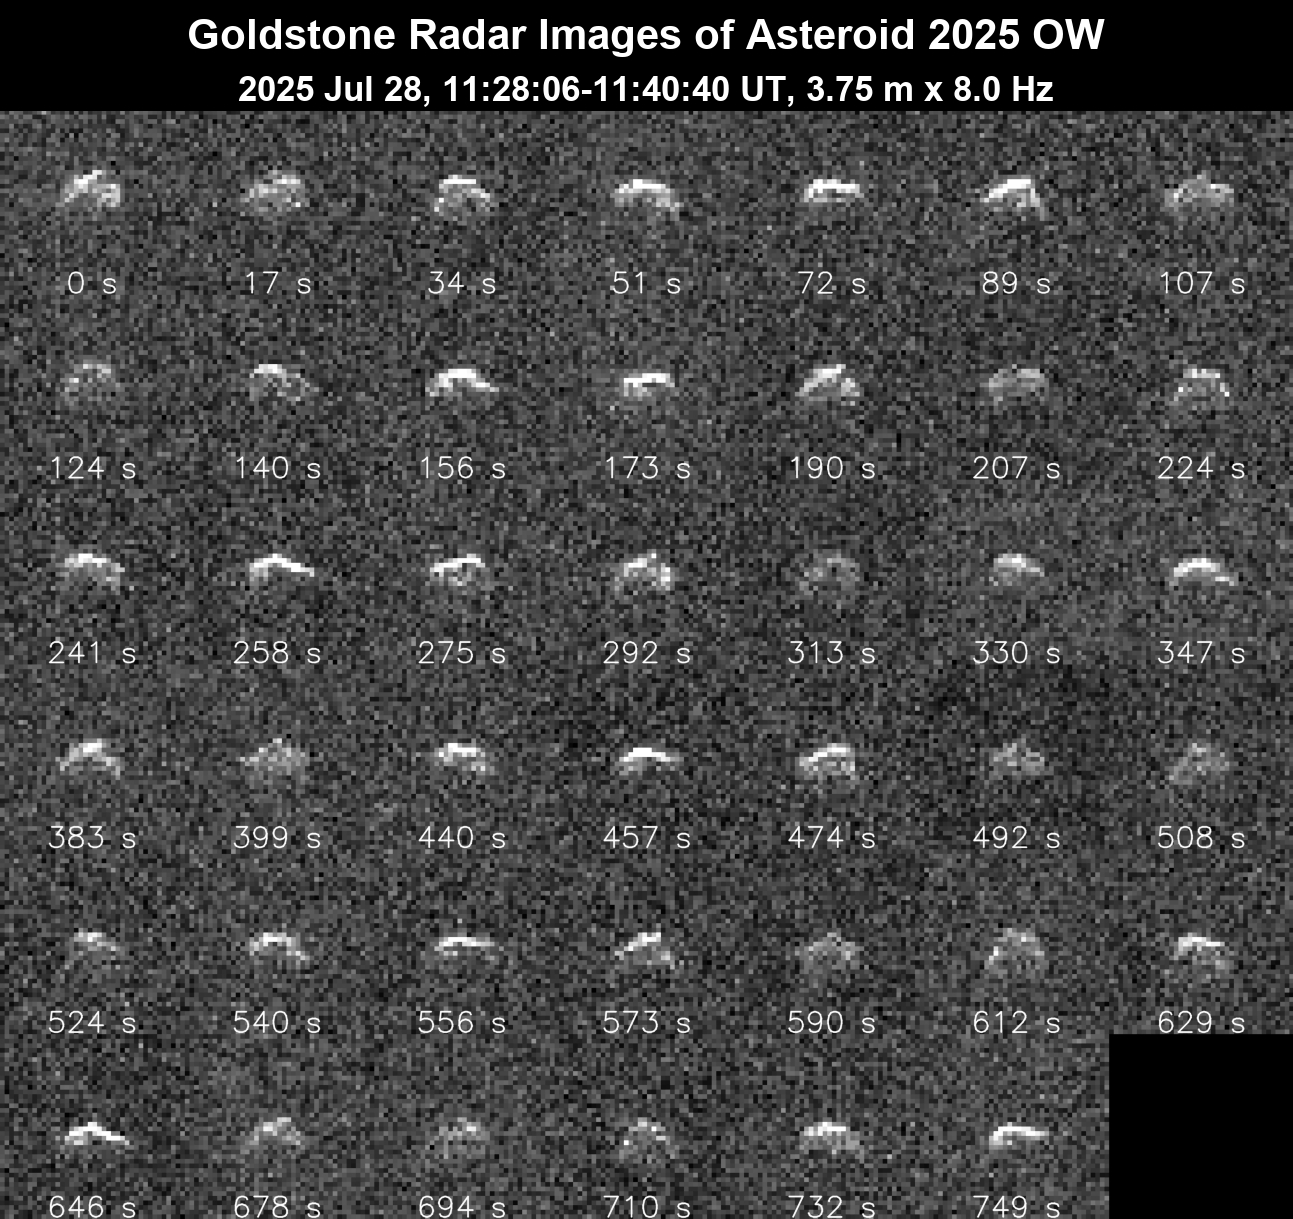

NASA’s Goldstone Planetary Radar Observes Fast-Spinning Asteroid

This series of 41 radar images obtained by the Deep Space Network’s Goldstone Solar System Radar on July 28, 2025, shows the near-Earth asteroid 2025 OW as it made its close approach with our planet. The asteroid safely passed at about 400,000 miles (640,000 kilometers), or 1.6 times the distance from Earth to the Moon.

The asteroid was discovered on July 4, 2025, by the NASA-funded Pan-STARRS2 survey telescope on Haleakala in Maui, Hawaii. These Goldstone observations suggest that 2025 OW is about 200 feet (60 meters) wide and has an irregular shape. The observations also indicate that it is rapidly spinning, completing one rotation every 1½ to 3 minutes, making it one of the fastest-spinning near-Earth asteroids that the powerful radar system has observed. The observations resolve surface features down to 12 feet (3.75 meters) wide.

Asteroids can be “spun up” by sunlight being unevenly absorbed and re-emitted across their irregular surfaces. As photons (quantum particles of light) carry a tiny amount of momentum away from the asteroid, a tiny amount of torque is applied and, over time, the asteroid’s spin can increase – a phenomenon known as the YORP effect. For 2025 OW to maintain such a fast rotation without breaking apart, it may be a solid object rather than a loosely bound rubble pile like many asteroids.

The Goldstone measurements have allowed scientists to greatly reduce uncertainties in the asteroid’s distance from Earth and in its future motion for many decades. This July 28 close approach is the closest asteroid 2025 OW will come to Earth for the foreseeable future.

NASA’s Goldstone Solar System Radar is located near Barstow, California, and is supported by NASA’s Near-Earth Object Observations Program within the Planetary Defense Coordination Office at the agency’s headquarters in Washington. The radar system is part of NASA’s Deep Space Network (DSN), which is managed by the agency’s Jet Propulsion Laboratory in Southern California. The DSN receives programmatic oversight from Space Communications and Navigation program office within the Space Operations Mission Directorate, also at NASA Headquarters.

Credit: NASA/JPL-Caltech